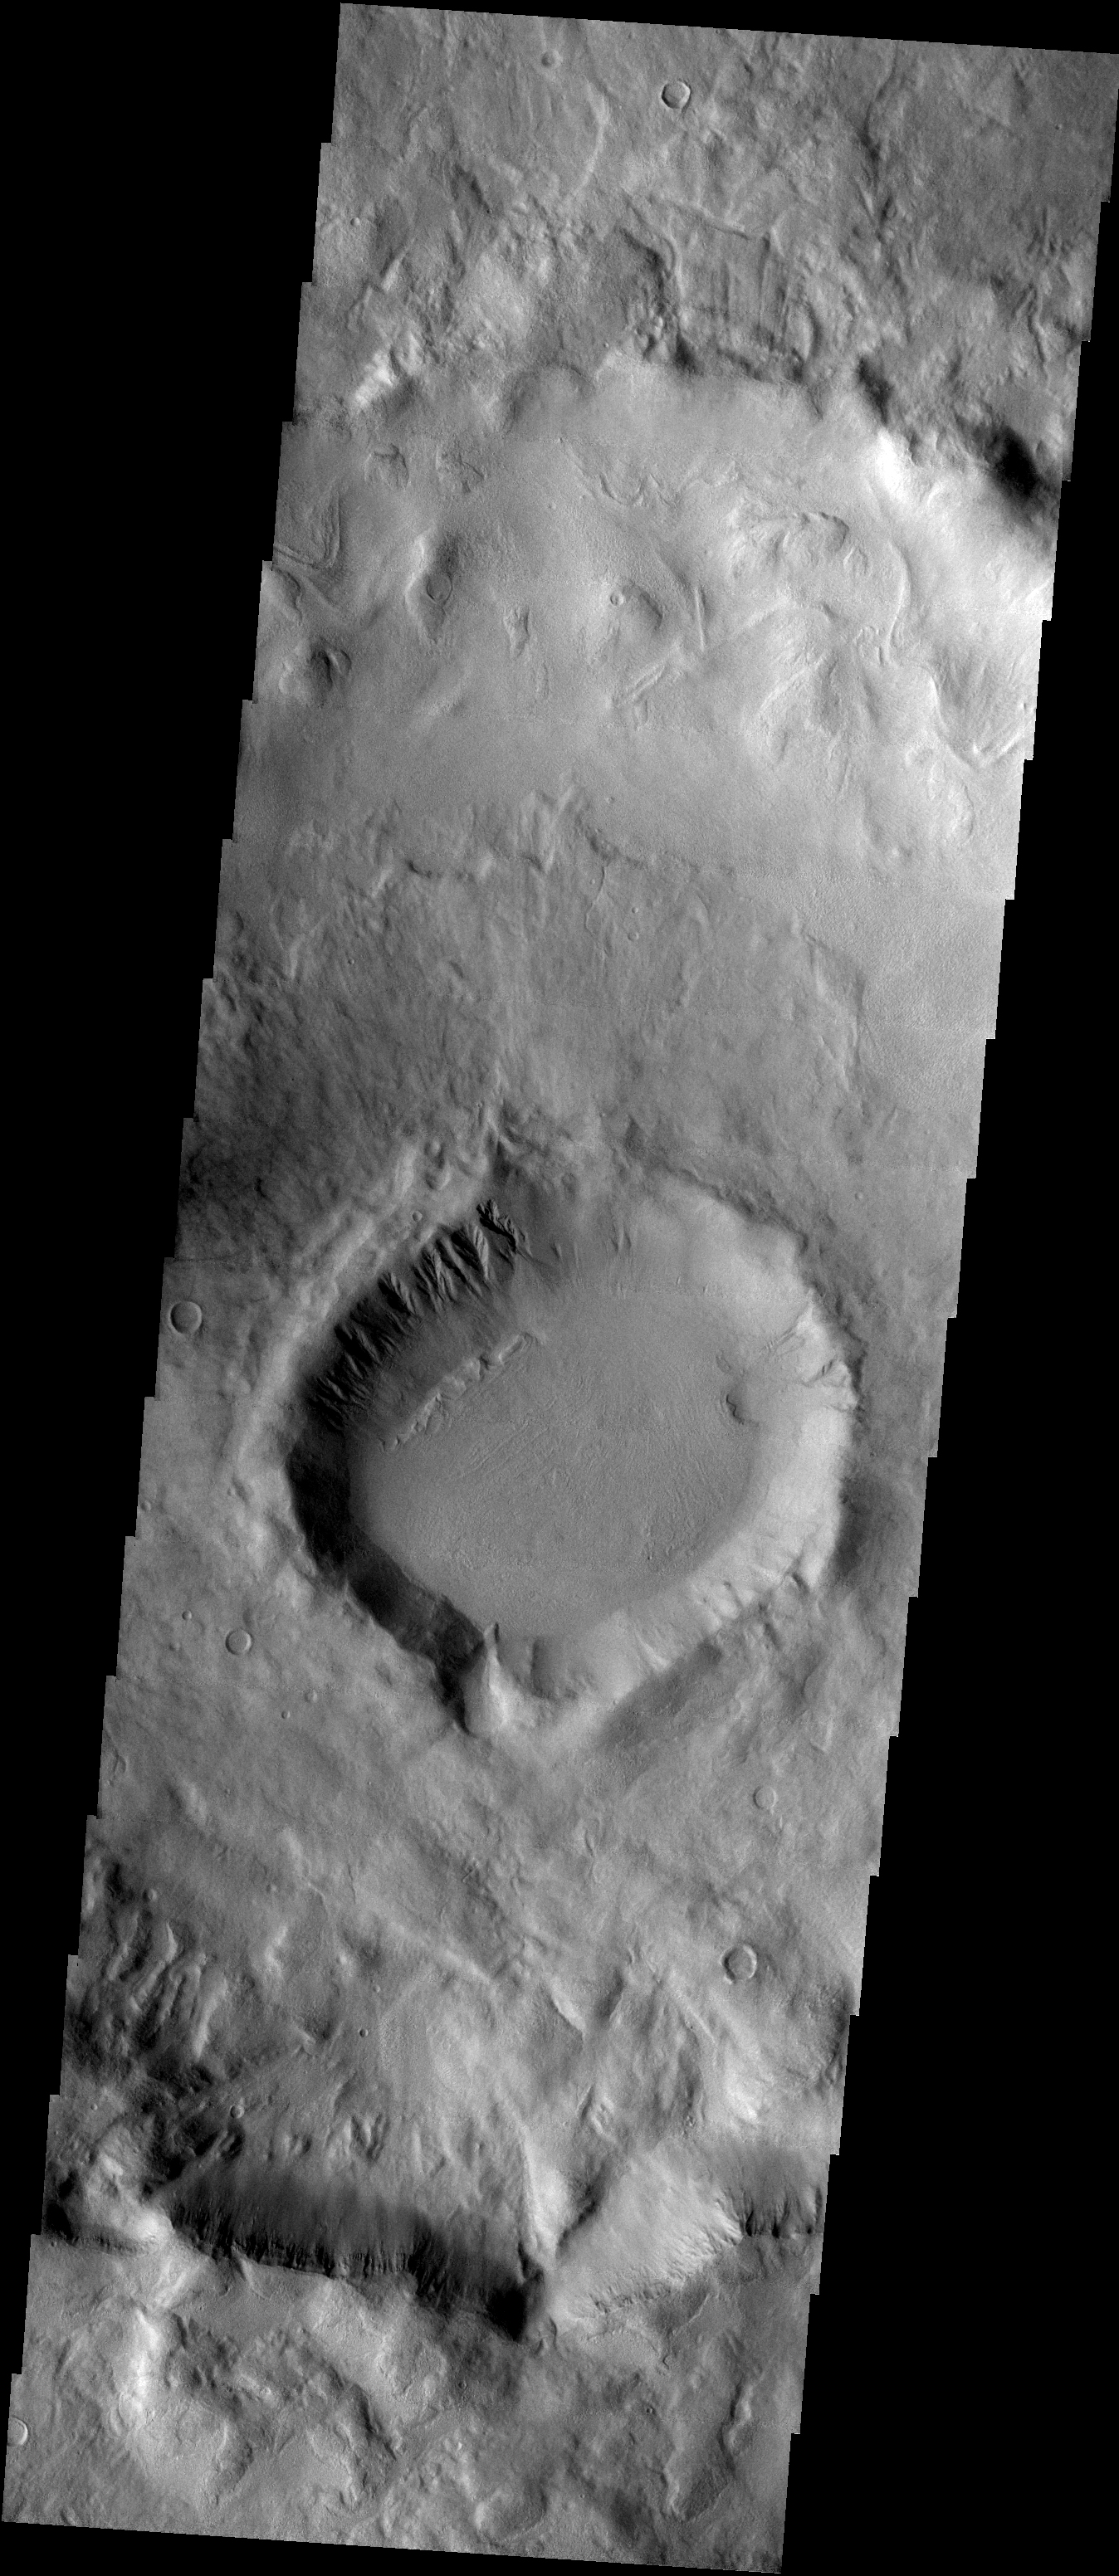

Signs of Landscape Modifications at Martian Crater

for larger version

The lower portion of this image from the Thermal Emission Imaging System camera (THEMIS) on NASA’s Mars Odyssey orbiter shows a crater about 16 kilometers (10 miles) in diameter with features studied as evidence of deposition or erosion. The crater is centered at 40.32 degrees south latitude and 132.5 degrees east longitude, in the eastern portion of the Hellas basin on Mars. It has gullies and arcuate ridges on its north, pole-facing interior wall. This crater is in the center of a larger (60-kilometer or 37-mile diameter) crater with lobate flows on its north, interior wall. The image, number V07798008 in the THEMIS catalog, covers a swath of ground 17.4 kilometers (10.8 miles) wide.

NASA’s Jet Propulsion Laboratory manages the Mars Odyssey mission for NASA’s Office of Space Science. THEMIS was developed by Arizona State University in collaboration with Raytheon Santa Barbara Remote Sensing. The THEMIS investigation is led by Dr. Philip Christensen at Arizona State University. Lockheed Martin Astronautics, Denver, is the prime contractor for the Odyssey project, and developed and built the orbiter. Mission operations are conducted jointly from Lockheed Martin and from JPL, a division of the California Institute of Technology in Pasadena.

Credit: NASA/JPL/ASU/PSI